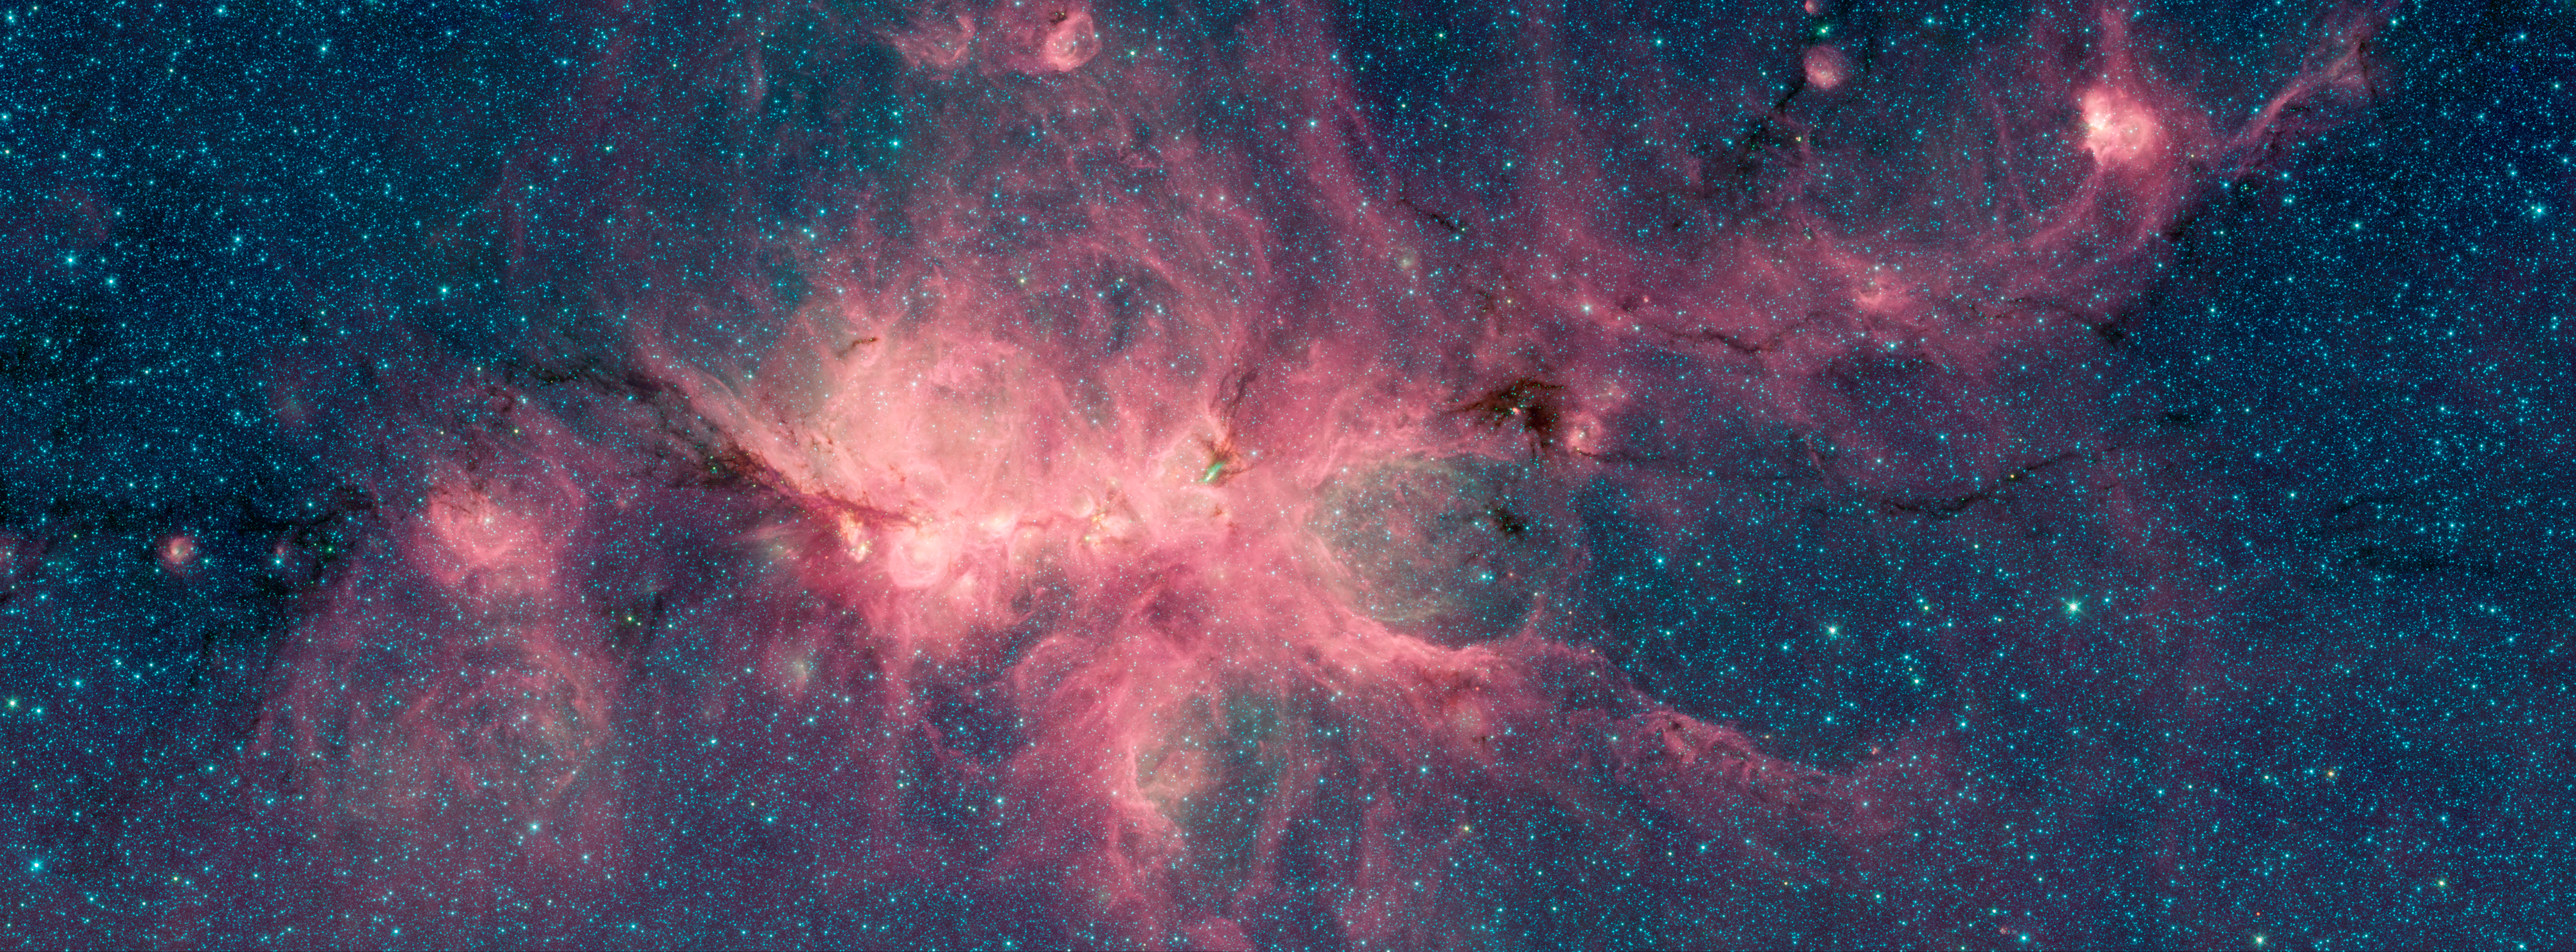

The Cat's Paw Nebula IRAC

The Cat's Paw Nebula, imaged here by NASA's Spitzer Space Telescope, is a star-forming region inside the Milky Way Galaxy and is located in the constellation Scorpius. Its distance from Earth is estimated to be between 1.3 kiloparsecs (about 4,200 light years) to 1.7 kiloparsecs (about 5,500 light years).

The image was taken as part of the Galactic Legacy Infrared Midplane Survey Extraordinaire (GLIMPSE), a survey of the Milky Way Galaxy. It was taken using Spitzer's Infrared Array Camera (IRAC). The colors correspond with wavelengths of 3.6 microns (blue), 4.5 microns (green), and 8 microns (red).

The bright, cloudlike band running left to right across the image shows the presence of gas and dust that can collapse to form new stars. The black filaments running through the nebula are particularly dense regions of gas and dust. The entire star-forming region is thought to be between 24 and 27 parsecs (80-90 light years) across.New stars may heat up the pressurized gas surrounding them causing the gas to expand and form "bubbles".

Credit: NASA/JPL-Caltech